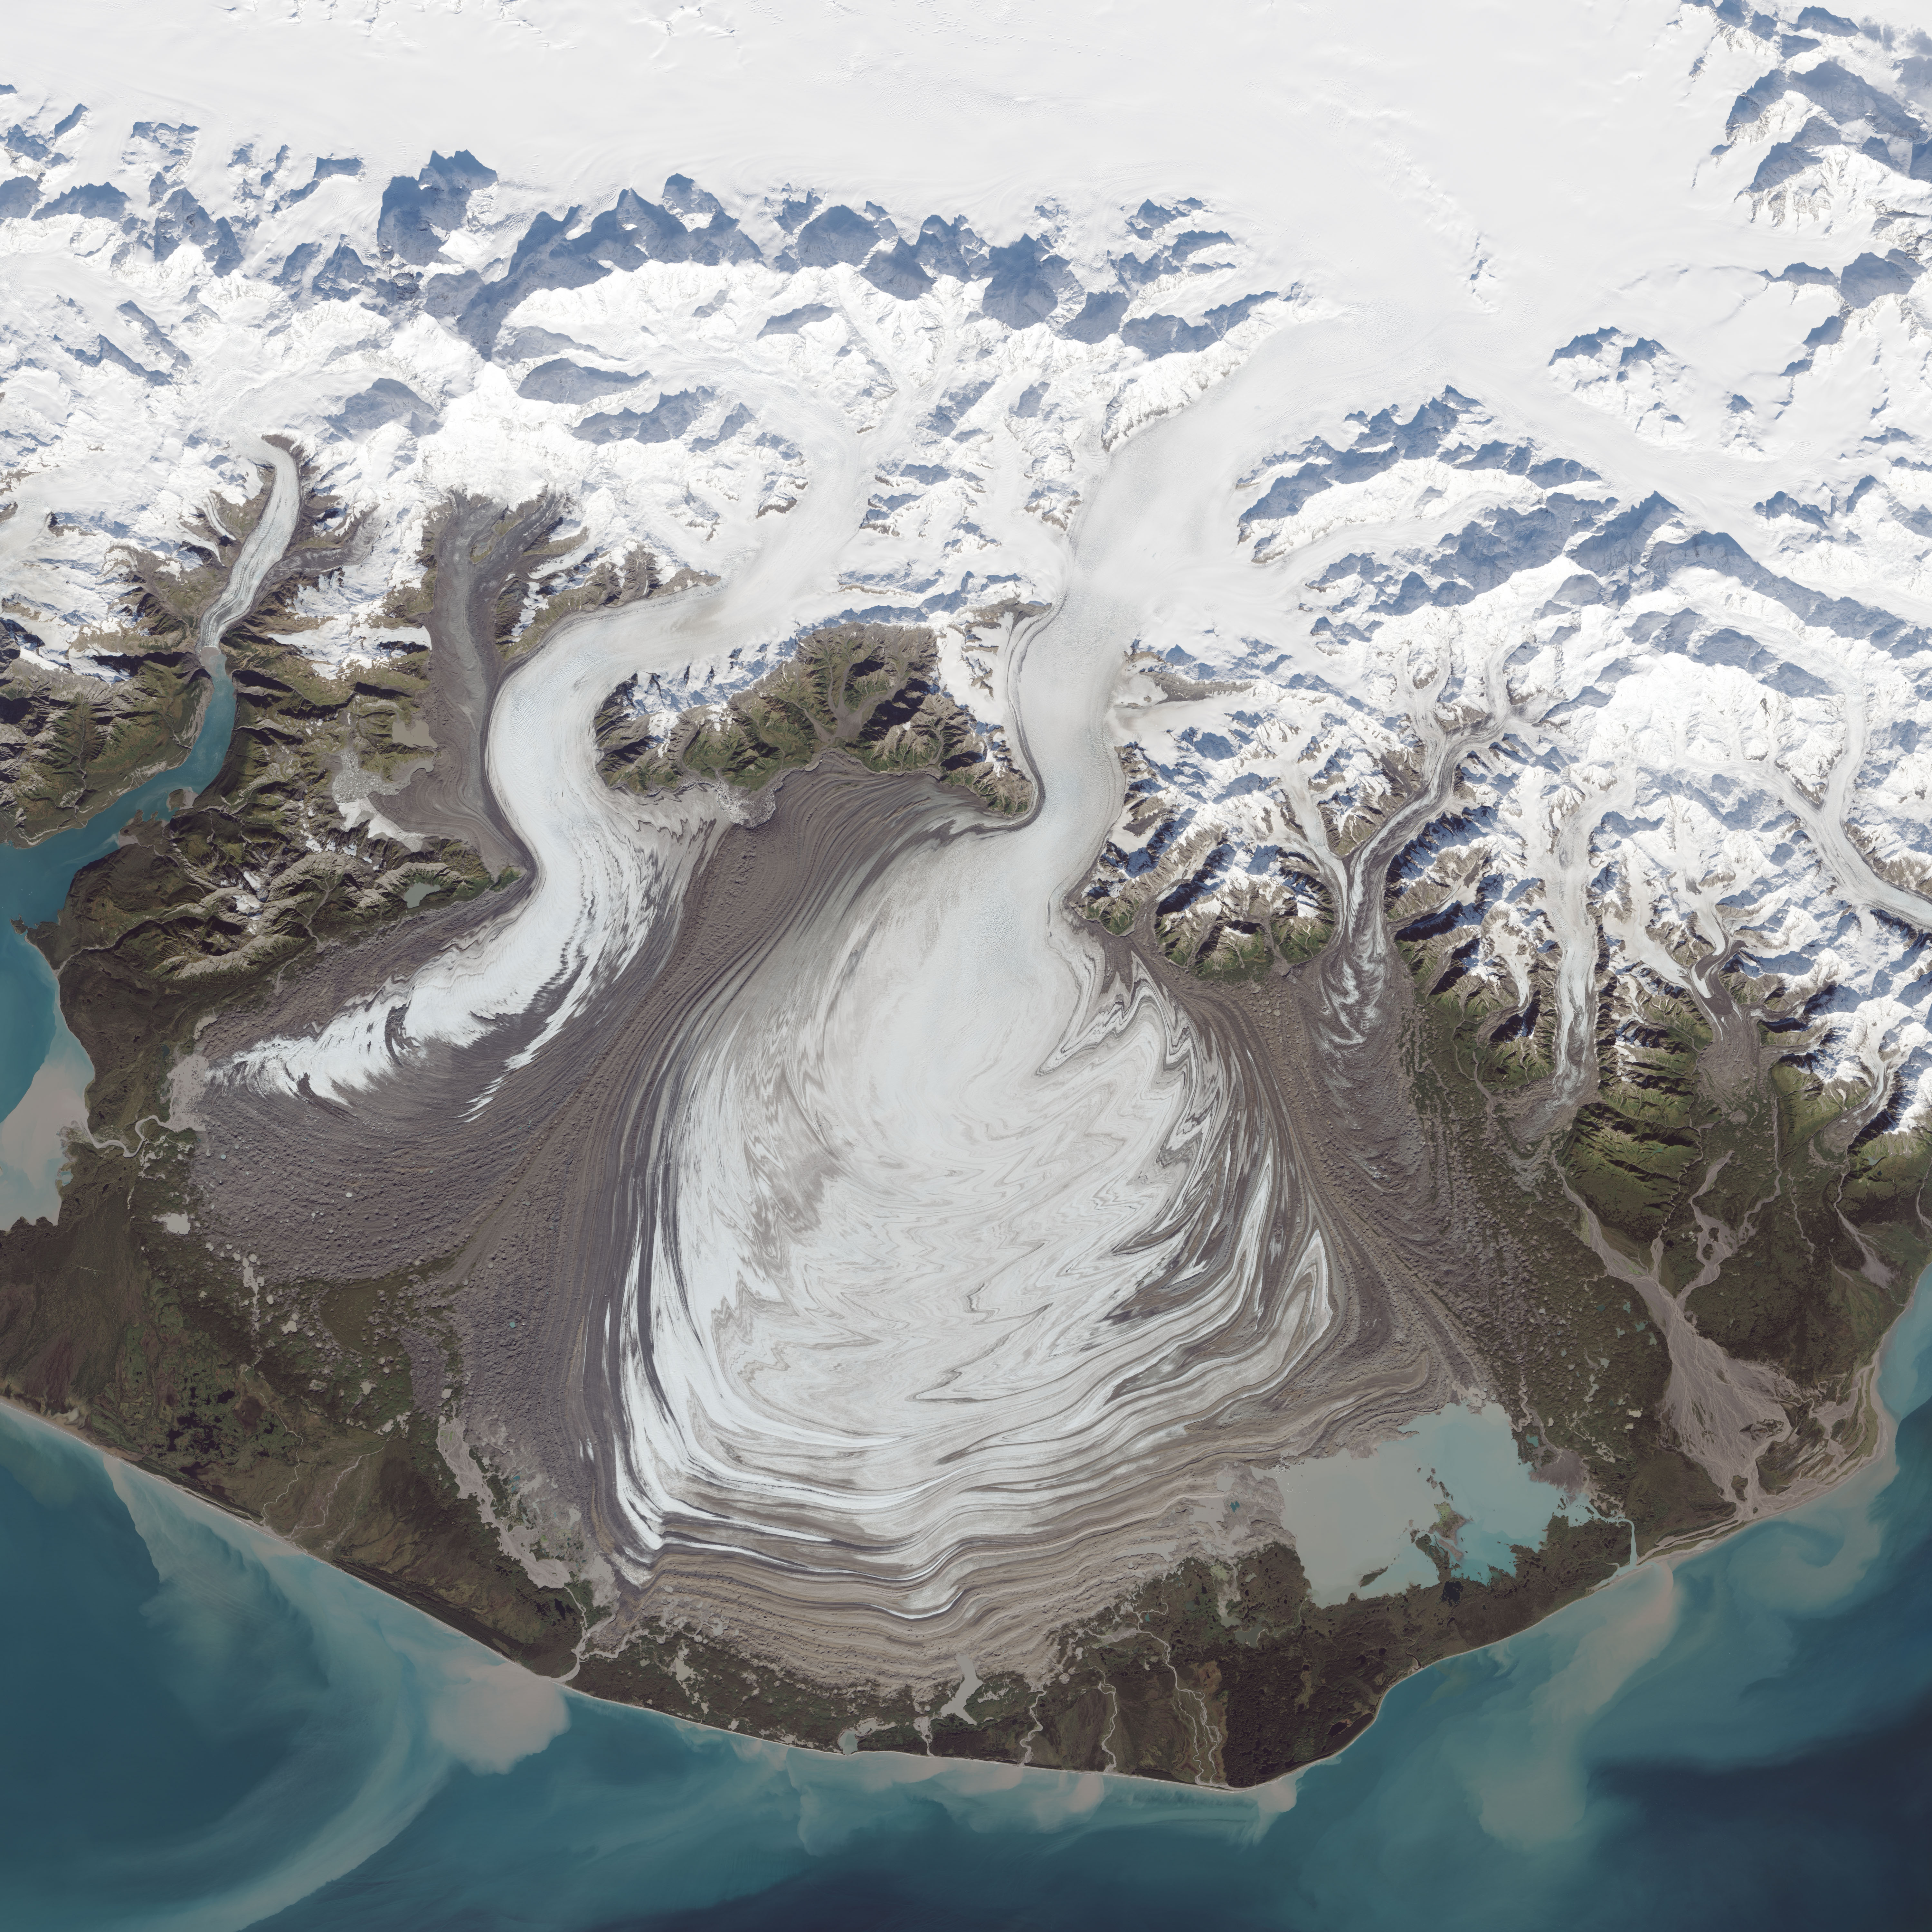

Malaspina Glacier, Alaska

The ice of a piedmont glacier spills from a steep valley onto a relatively flat plain, where it spreads out unconstrained like pancake batter. Elephant Foot Glacier in northeastern Greenland is an excellent example; it is particularly noted for its symmetry. But the largest piedmont glacier in North America (and possibly the world) is Malaspina in southeastern Alaska. On September 24, 2014, the Operational Land Imager (OLI) on Landsat 8 acquired this image of Malaspina Glacier. The main source of ice comes from Seward Glacier, located at the top-center of this image. The Agassiz and Libbey glaciers are visible on the left side, and the Hayden and Marvine glaciers are on the right. The brown lines on the ice are moraines—areas where soil, rock, and other debris have been scraped up by the glacier and deposited at its sides. Where two glaciers flow together, the moraines merge to form a medial moraine. Glaciers that flow at a steady speed tend to have moraines that are relatively straight. But what causes the dizzying pattern of curves, zigzags, and loops of Malaspina’s moraines? Glaciers in this area of Alaska periodically “surge,”meaning they lurch forward quickly for one to several years. As a result of this irregular flow, the moraines at the edges and between glaciers can become folded, compressed, and sheared to form the characteristic loops seen on Malaspina. For instance, a surge in 1986 displaced moraines on the east side of Malaspina by as much as 5 kilometers (3 miles). NASA Earth Observatory image by Jesse Allen, using Landsat data from the U.S. Geological Survey.

Credit: NASA Earth Observatory